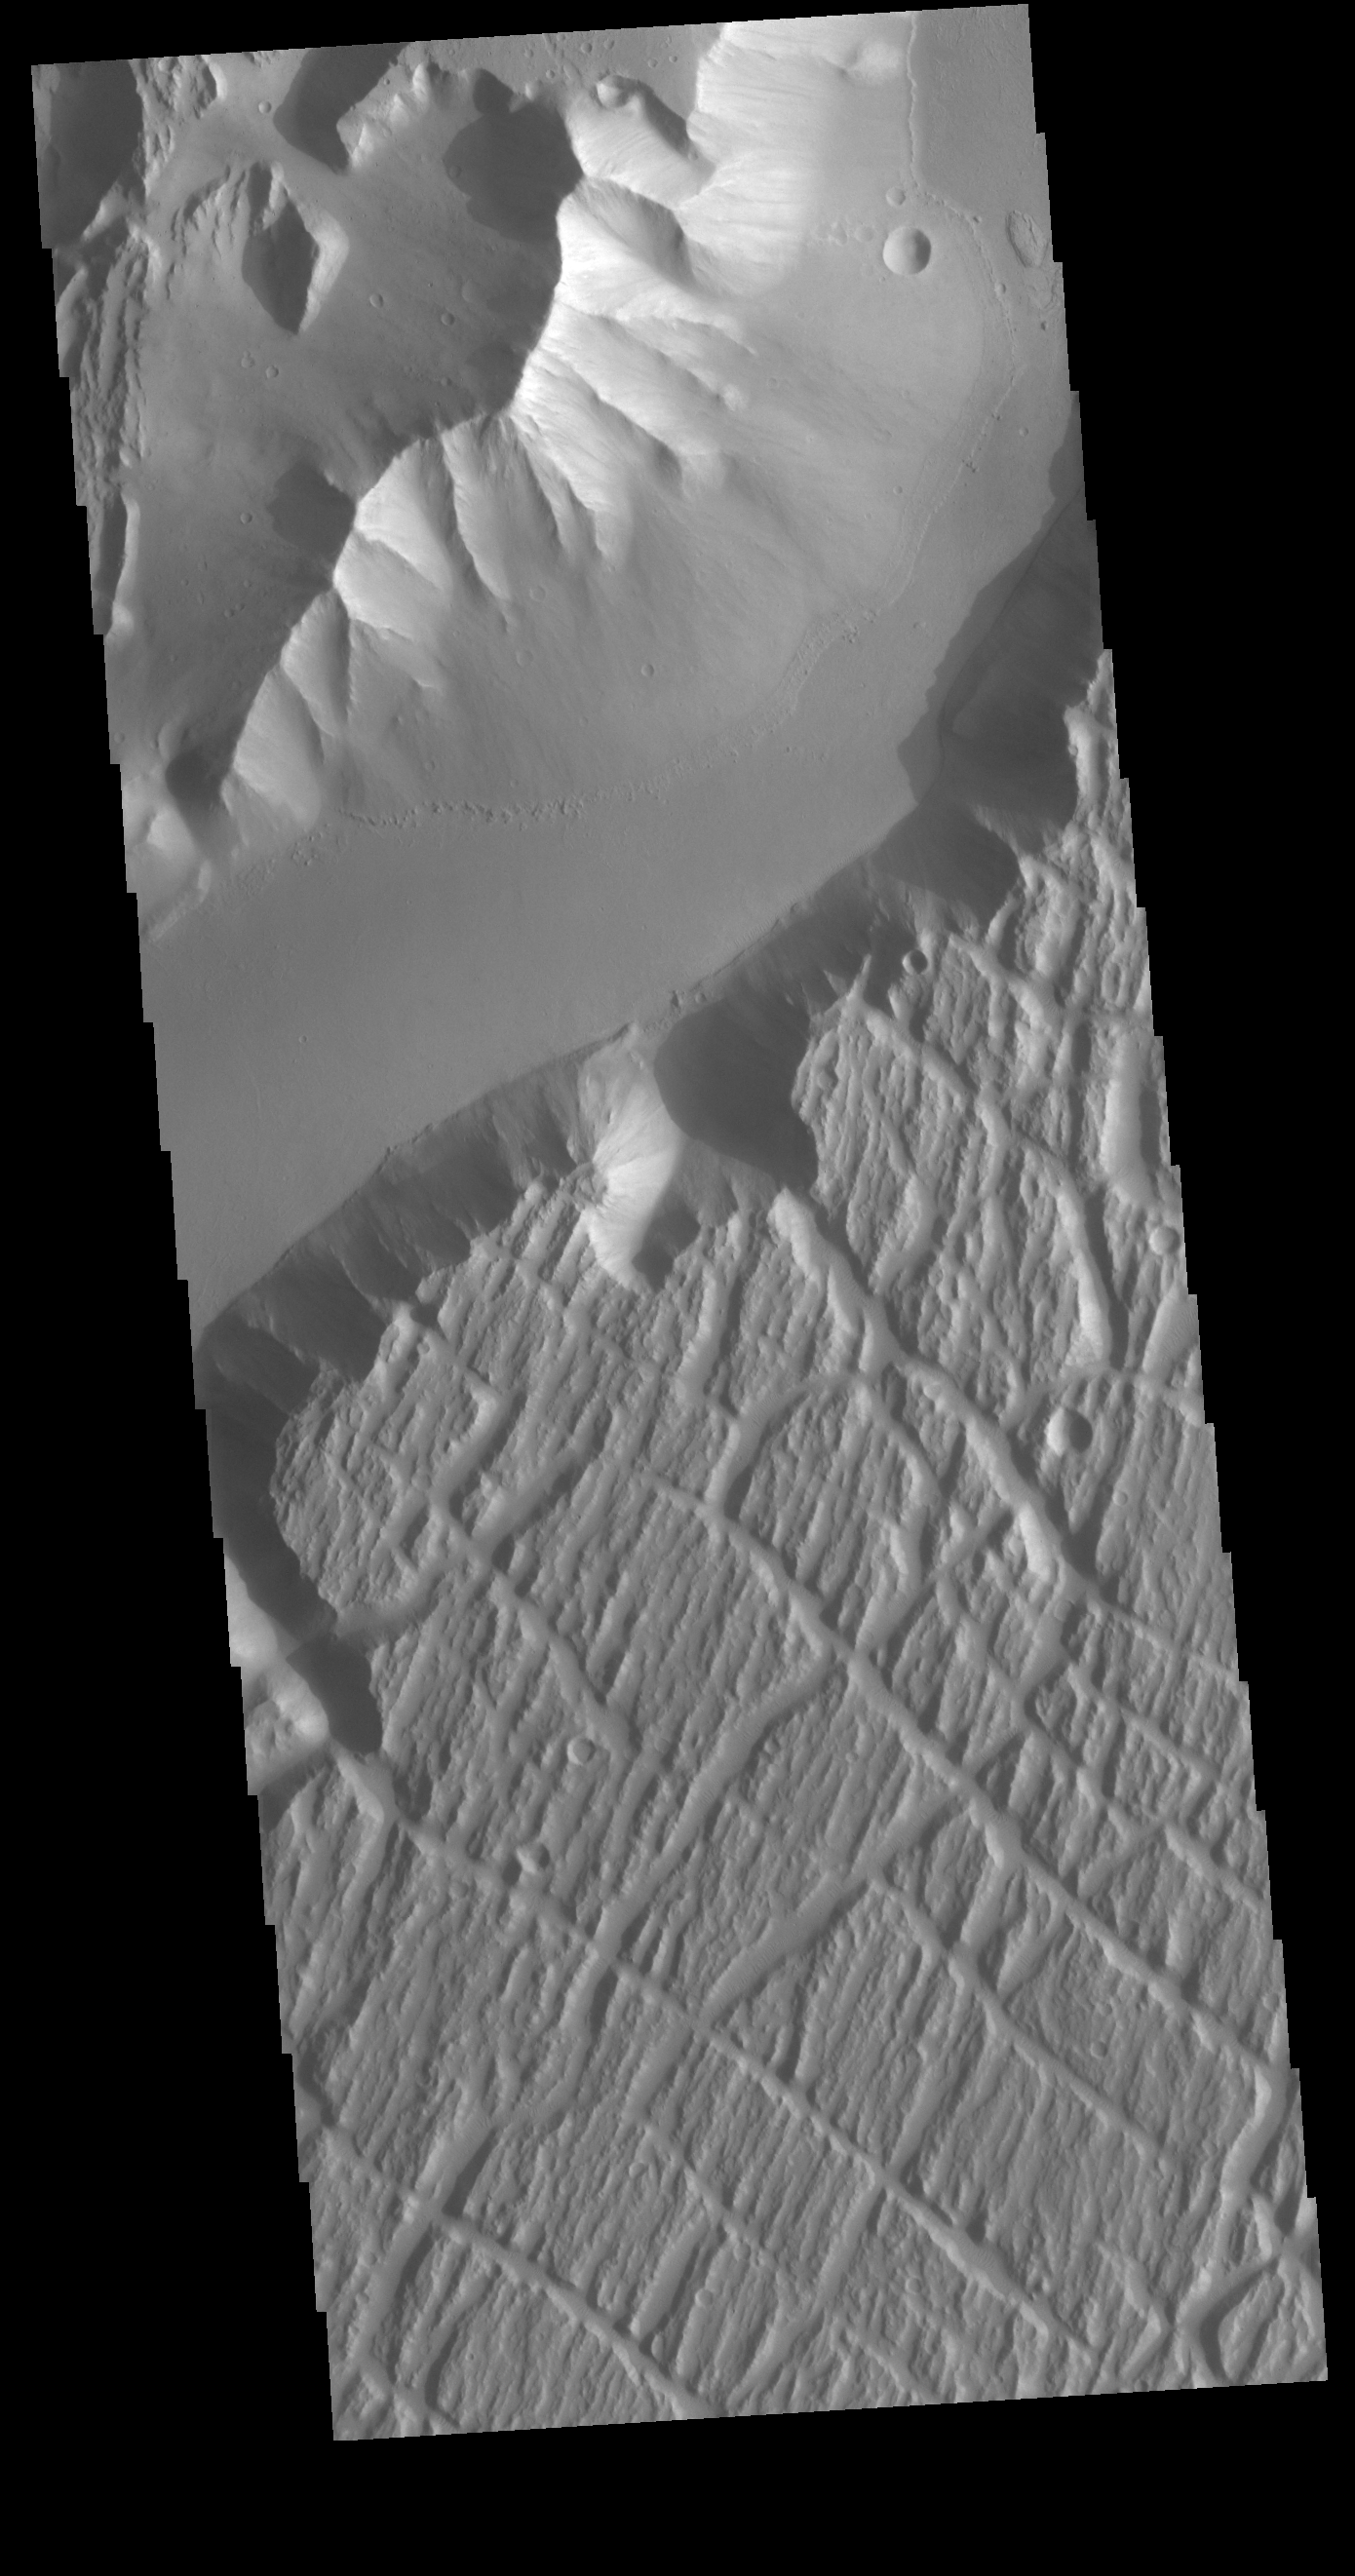

Kasei Valles

Today’s VIS image is located near the beginning of Kasei Valles. At the top of the image is the relative high land of Lunae Planum. The Kasei Valles channel is just below. The bottom part of the image is an eroded surface that forms an island in the channel. The surface of the island has been modified by the flow of water. The linear features forming right angle intersections were caused by tectonic forces in the region.

Credit: NASA/JPL-Caltech/ASU